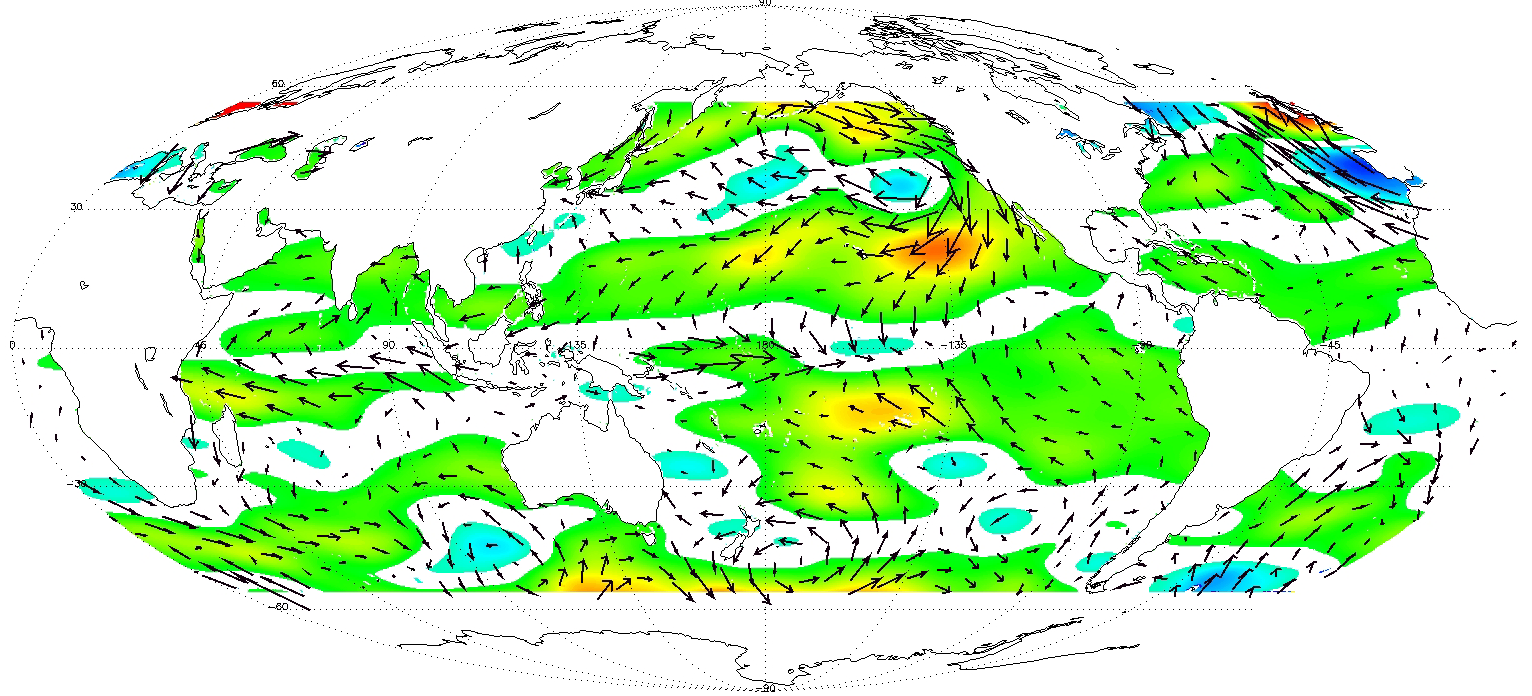

NASA’s RapidScat Observes El Niño Blowing in the Winds

Fig. 1: Average for the Month starting November 8, 2014

Fig. 2: Average for the Month starting November 7, 2015

Fig. 3: Anomaly Winds for November, 2015; RapidScat

While El Niño events have a significant impact on the entire Earth System, they are most easily visible in measurements of sea surface temperature (SST), sea surface height (SSH) and ocean winds near the surface. In fact, the precursor and the main driver of El Niño events is manifested in the weakening of the normally westward blowing trade winds, or even their complete reversal to blow from west to east, in the Western and Central tropical Pacific.

These images show ocean winds near the surface as observed by NASA’s ISS-RapidScat on the International Space Station. ISS-RapidScat was launched on Sept. 21, 2014, and began providing high-quality data a couple of weeks later. The RapidScat instrument is a speedy and cost-effective replacement for NASA’s QuikScat satellite, which monitored ocean winds for 10 years, providing essential measurements used in weather predictions and climate monitoring. QuikScat’s measurements were so essential that when the satellite stopped collecting wind data in late 2009, NASA was challenged to quickly and cost-effectively conceive of a replacement. To interactively explore the data, visit http://mwsci.jpl.nasa.gov/rapidscat/.

The monthly average winds for November 2014 are shown in Fig. 1, while the monthly average winds for November 2015 are shown in Fig. 2. The 2015 anomalous winds (with respect to 2014) are shown in Fig. 3. In all cases, the colors represent the wind speed (or speed differences), while the vectors illustrate the direction of the average (or anomaly) mean wind components. The El Niño signal is very clearly evident in the eastward blowing anomalous winds observed in the tropical western and central Pacific, as shown in Fig. 3. The El Niño signal is also seen in the anomalous stronger convergence into the tropical eastern Pacific, as evidenced by the stronger winds moving toward the equator observed in this region.

RapidScat measures Earth’s ocean surface wind speed and direction over open waters. The instrument’s data on ocean winds provide essential measurements for researchers and scientists to use in weather predictions, including hurricane monitoring. The NASA instrument arrived at the International Space Station (ISS) on Sept. 23, 2014, providing a new resource for tracking and studying storms ranging from tropical cyclones to nor’easters. RapidScat has kept busy in 2015’s already active Southern Hemisphere hurricane season and the Northern Hemisphere’s winter storm season.

Credit: NASA/JPL-Caltech